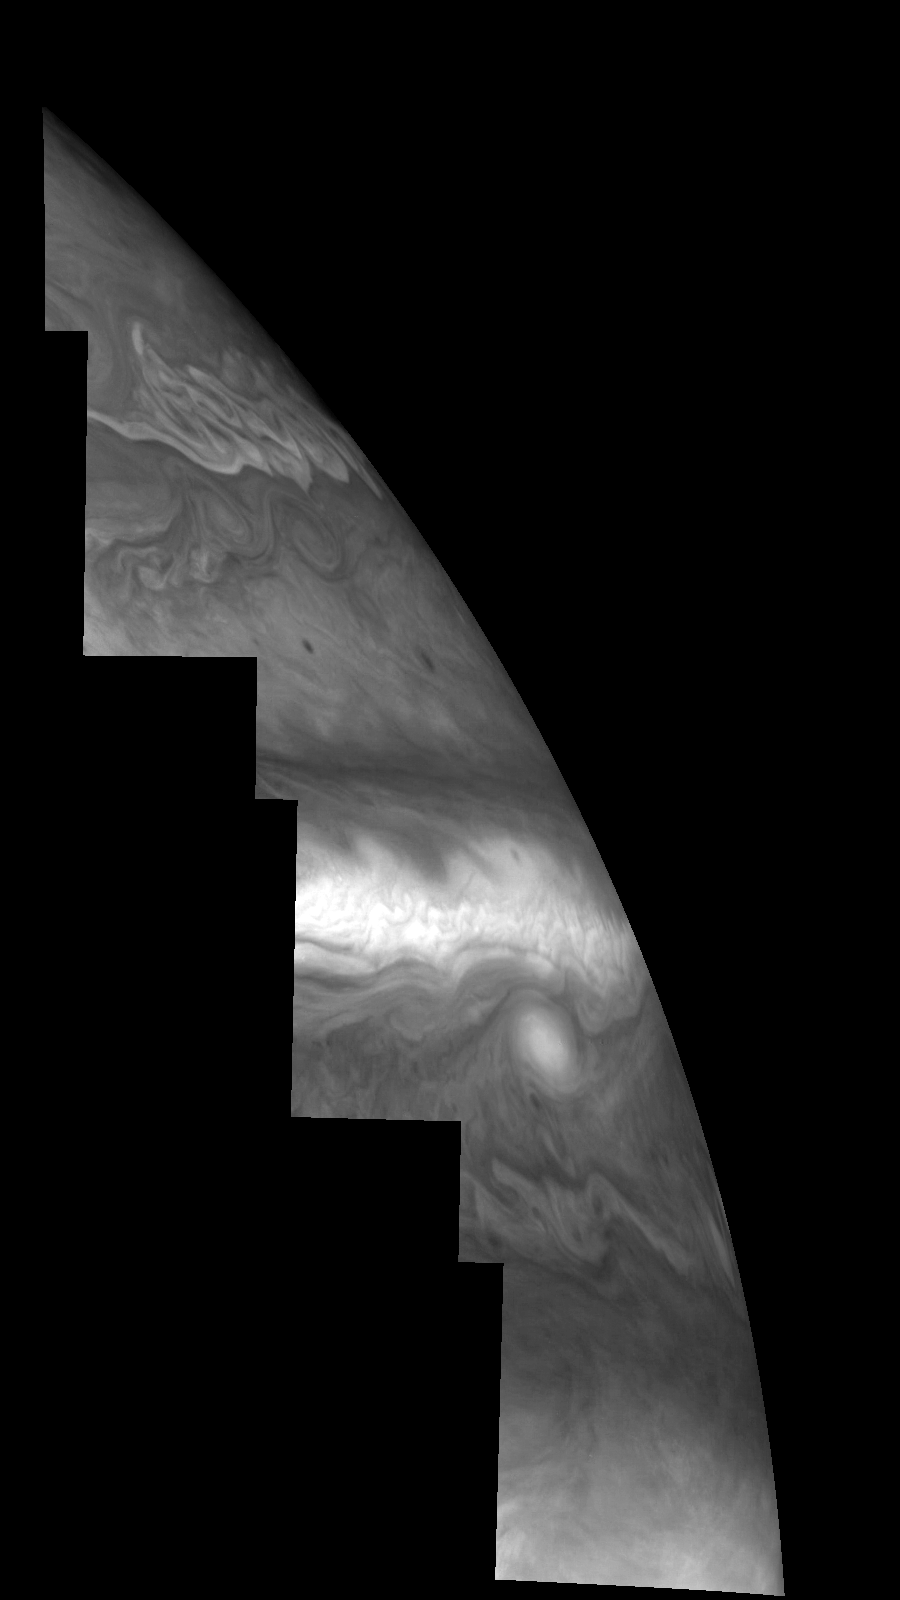

Jupiter’s Northern Hemisphere in Violet Light (Time Set 3)

Mosaic of Jupiter’s northern hemisphere between 10 and 50 degrees latitude. Jupiter’s atmospheric circulation is dominated by alternating eastward and westward jets from equatorial to polar latitudes. The direction and speed of these jets in part determine the color and texture of the clouds seen in this mosaic. Also visible are several other common Jovian cloud features, including large white ovals, bright spots, dark spots, interacting vortices, and turbulent chaotic systems. The north-south dimension of each of the two interacting vortices in the upper half of the mosaic is about 3500 kilometers. Light at 410 nanometers is affected by the sizes and compositions of cloud particles, as well as the trace chemicals that give Jupiter’s clouds their colors. This mosaic shows the features of Jupiter’s main visible cloud deck and the hazy cloud layer above it.

North is at the top. The images are projected on a sphere, with features being foreshortened towards the north. The planetary limb runs along the right edge of the mosaic. Cloud patterns appear foreshortened as they approach the limb. The smallest resolved features are tens of kilometers in size. These images were taken on April 3, 1997, at a range of 1.4 million kilometers by the Solid State Imaging system (CCD) on NASA’s Galileo spacecraft.

The Jet Propulsion Laboratory, Pasadena, CA manages the mission for NASA’s Office of Space Science, Washington, DC.

Credit: NASA/JPL-Caltech